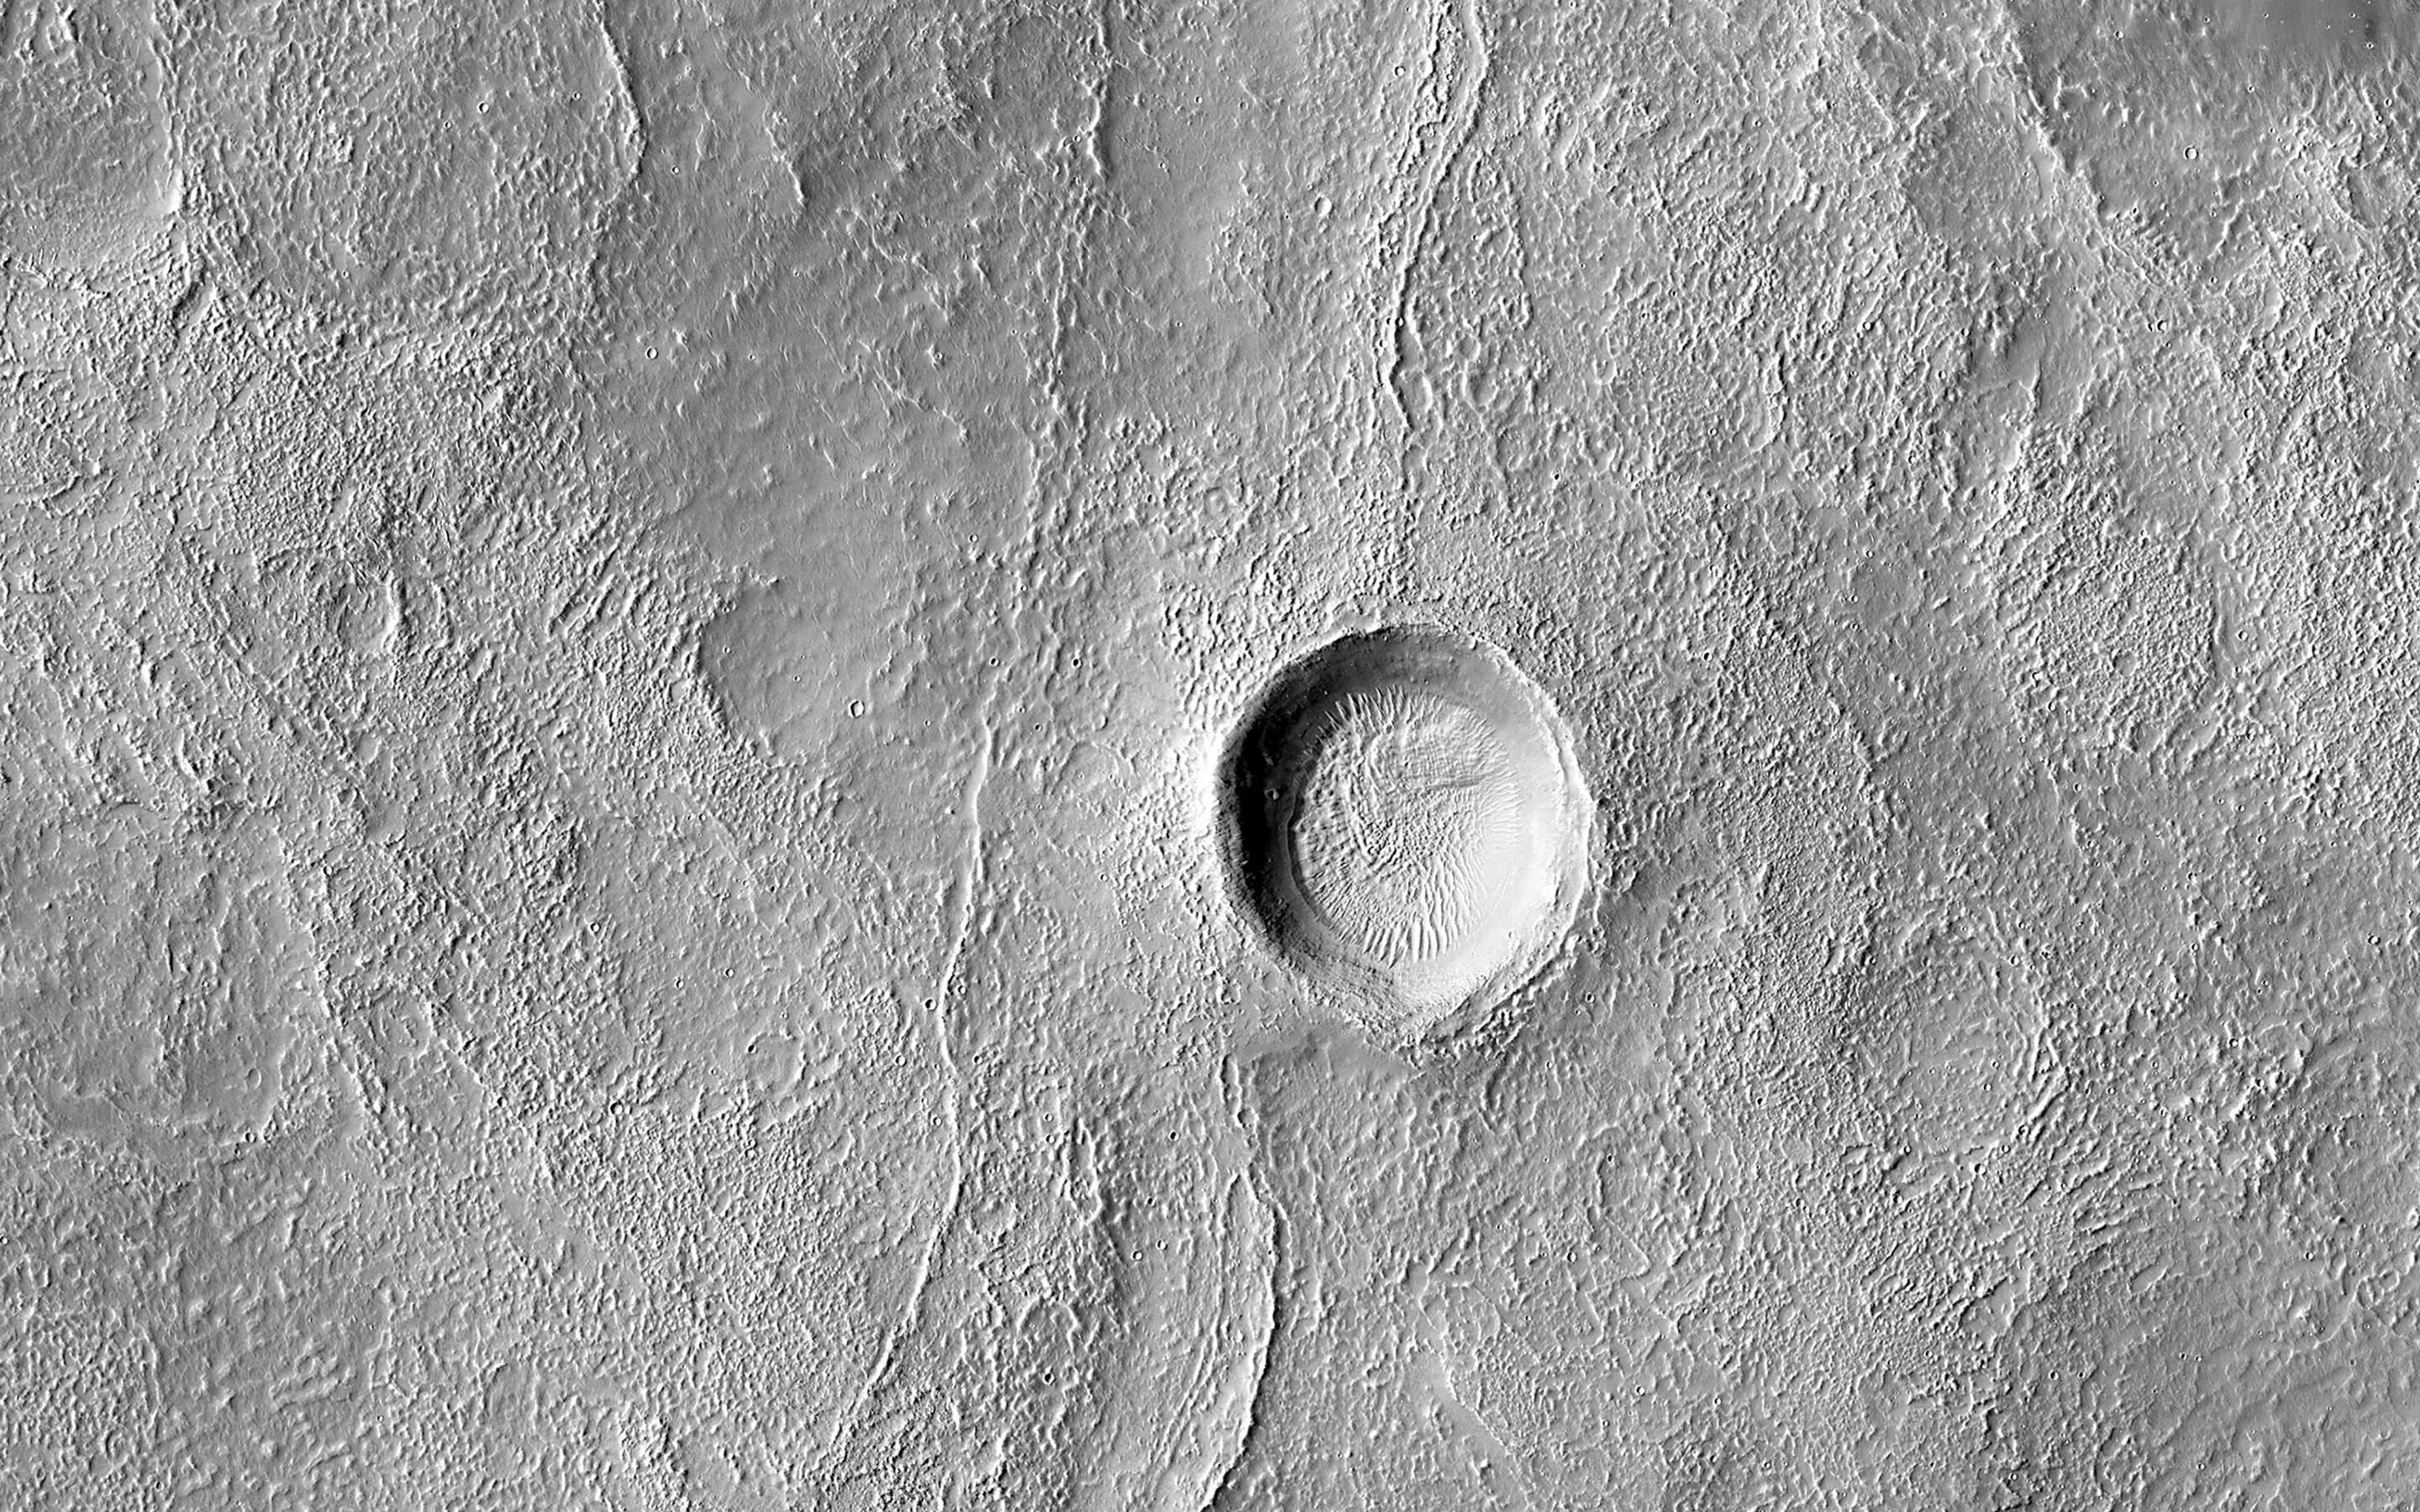

From Low to High Channels

This image shows the transition from a regular channel to an inverted channel in Arabia Terra. The channel was once flowing with water that carved down into the bedrock to produce a depression.

As the water flow slowed down, sediment became deposited within the channel that caused it to partially fill up. Over time, the landscape around the channel eroded away faster than the sediments within the channel, leaving behind a portion that now stands above the terrain, called an inverted channel. Why only one section of the channel is inverted while the rest is still a depression is unclear, but may reflect the local topography and hardness of the neighboring materials that only protected the channel in some places.

The map is projected here at a scale of 50 centimeters (19.7 inches) per pixel. (The original image scale is 63.1 centimeters [24.8 inches] per pixel [with 2 x 2 binning]; objects on the order of 189 centimeters [74.4 inches] across are resolved.) North is up.

This is a stereo pair with ESP_078924_2120.

The University of Arizona, in Tucson, operates HiRISE, which was built by Ball Aerospace & Technologies Corp., in Boulder, Colorado. NASA’s Jet Propulsion Laboratory, a division of Caltech in Pasadena, California, manages the Mars Reconnaissance Orbiter Project for NASA’s Science Mission Directorate, Washington.

Credit: NASA/JPL-Caltech/University of Arizona